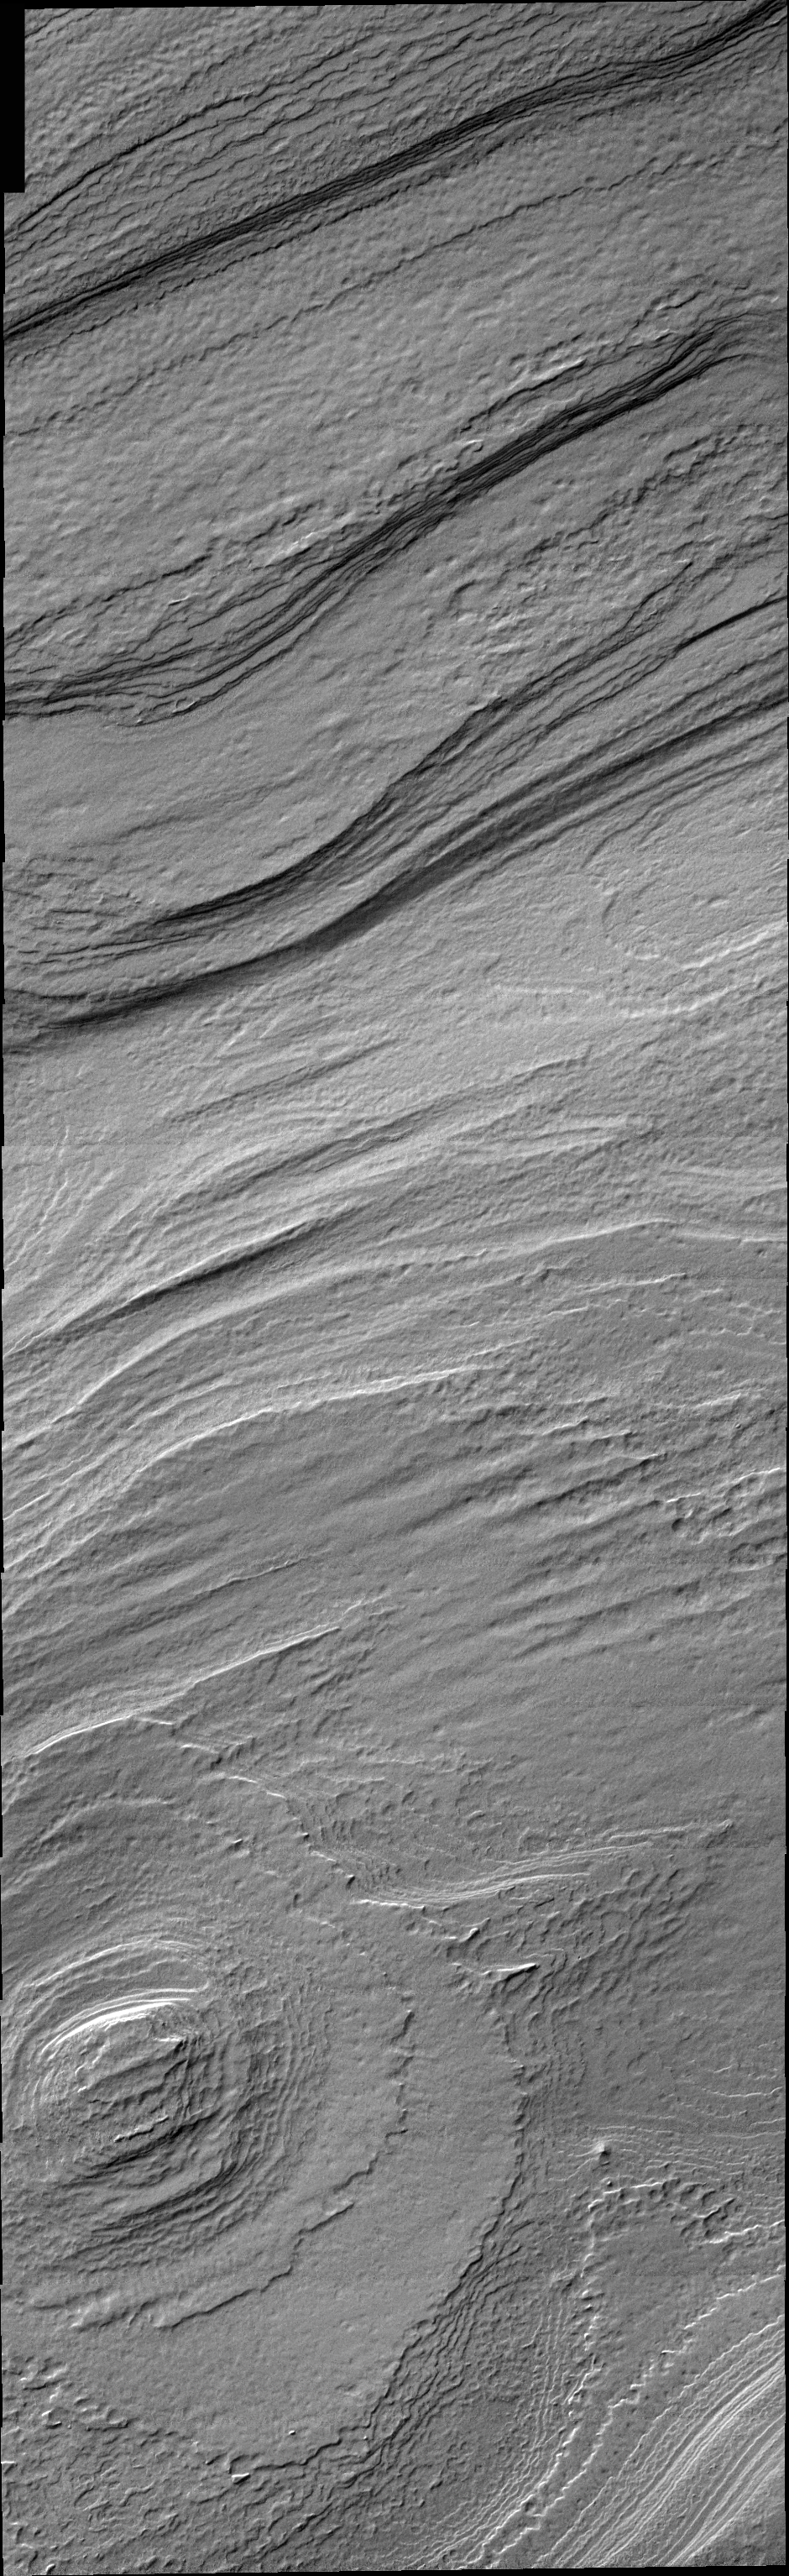

South Polar Cap

Released 8 March 2004

The Odyssey spacecraft has completed a full Mars year of observations of the red planet. For the next several weeks the Image of the Day will look back over this first mars year. It will focus on four themes: 1) the poles – with the seasonal changes seen in the retreat and expansion of the caps; 2) craters – with a variety of morphologies relating to impact materials and later alteration, both infilling and exhumation; 3) channels – the clues to liquid surface flow; and 4) volcanic flow features. While some images have helped answer questions about the history of Mars, many have raised new questions that are still being investigated as Odyssey continues collecting data as it orbits Mars.

This image was collected March 5, 2002 during the southern summer season. Layering in the South polar cap interior is readily visible and may indicate yearly ice/dust deposition.

Image information: VIS instrument. Latitude -86.6, Longitude 156.8 East (203.2 West). 19 meter/pixel resolution.

Note: this THEMIS visual image has not been radiometrically nor geometrically calibrated for this preliminary release. An empirical correction has been performed to remove instrumental effects. A linear shift has been applied in the cross-track and down-track direction to approximate spacecraft and planetary motion. Fully calibrated and geometrically projected images will be released through the Planetary Data System in accordance with Project policies at a later time.

NASA’s Jet Propulsion Laboratory manages the 2001 Mars Odyssey mission for NASA’s Office of Space Science, Washington, D.C. The Thermal Emission Imaging System (THEMIS) was developed by Arizona State University, Tempe, in collaboration with Raytheon Santa Barbara Remote Sensing. The THEMIS investigation is led by Dr. Philip Christensen at Arizona State University. Lockheed Martin Astronautics, Denver, is the prime contractor for the Odyssey project, and developed and built the orbiter. Mission operations are conducted jointly from Lockheed Martin and from JPL, a division of the California Institute of Technology in Pasadena.

Credit: NASA/JPL/Arizona State University